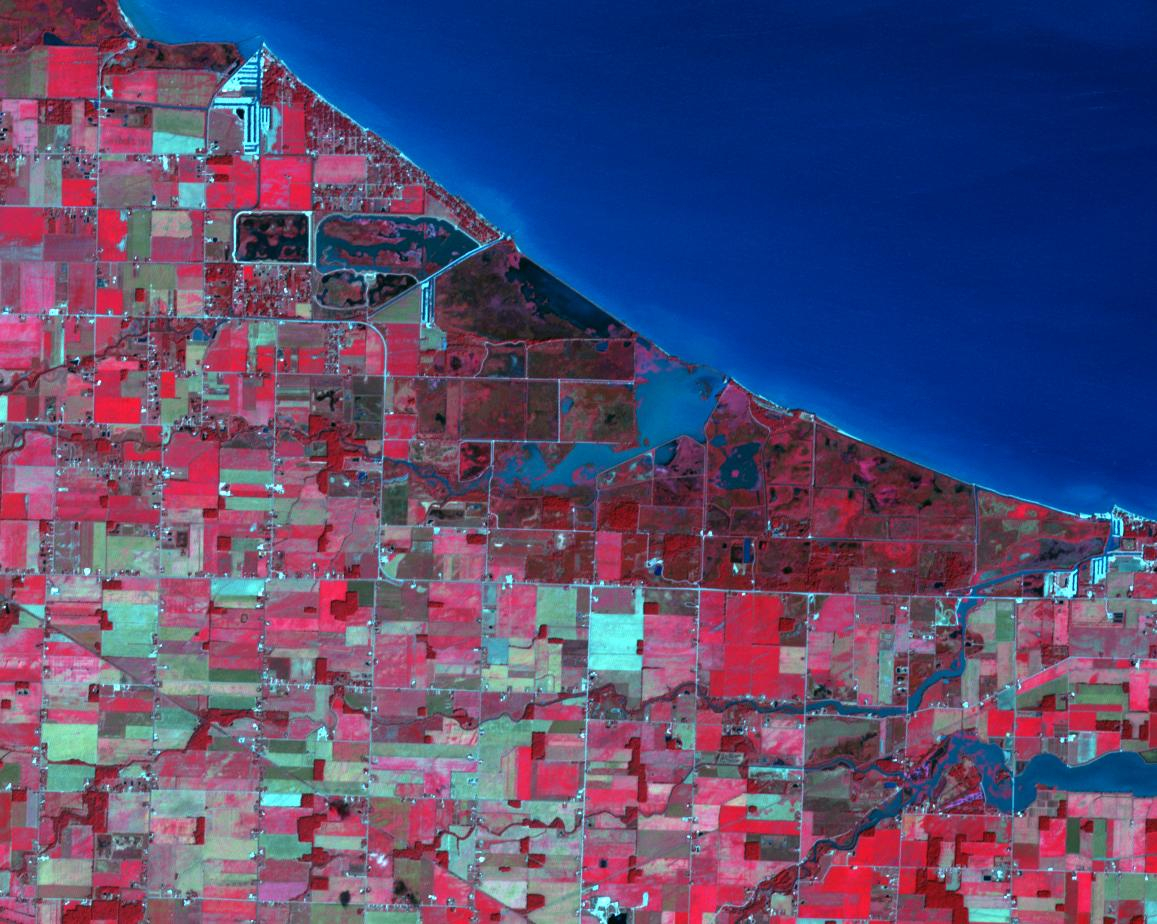

Magee Marsh Wildlife Area, Ohio

Magee Marsh Wildlife Area is in northwest Ohio along the shores of Lake Erie. It is internationally known for attracting significant numbers of migrating warblers in the spring. Every May, 60,000 to 80,000 avid birders converge for the annual birding festival. The image was acquired September 18, 2024, covers an area of 13.7 by 17.4 km, and is located at 41.6 degrees north, 83.2 degrees west.

With its 14 spectral bands from the visible to the thermal infrared wavelength region and its high spatial resolution of about 50 to 300 feet (15 to 90 meters), ASTER images Earth to map and monitor the changing surface of our planet. ASTER is one of five Earth-observing instruments launched Dec. 18, 1999, on Terra. The instrument was built by Japan’s Ministry of Economy, Trade and Industry. A joint U.S./Japan science team is responsible for validation and calibration of the instrument and data products.

The broad spectral coverage and high spectral resolution of ASTER provides scientists in numerous disciplines with critical information for surface mapping and monitoring of dynamic conditions and temporal change. Example applications are monitoring glacial advances and retreats; monitoring potentially active volcanoes; identifying crop stress; determining cloud morphology and physical properties; wetlands evaluation; thermal pollution monitoring; coral reef degradation; surface temperature mapping of soils and geology; and measuring surface heat balance.

The U.S. science team is located at NASA’s Jet Propulsion Laboratory in Pasadena, Calif. The Terra mission is part of NASA’s Science Mission Directorate, Washington.

Credit: NASA/METI/AIST/Japan Space Systems, and U.S./Japan ASTER Science Team